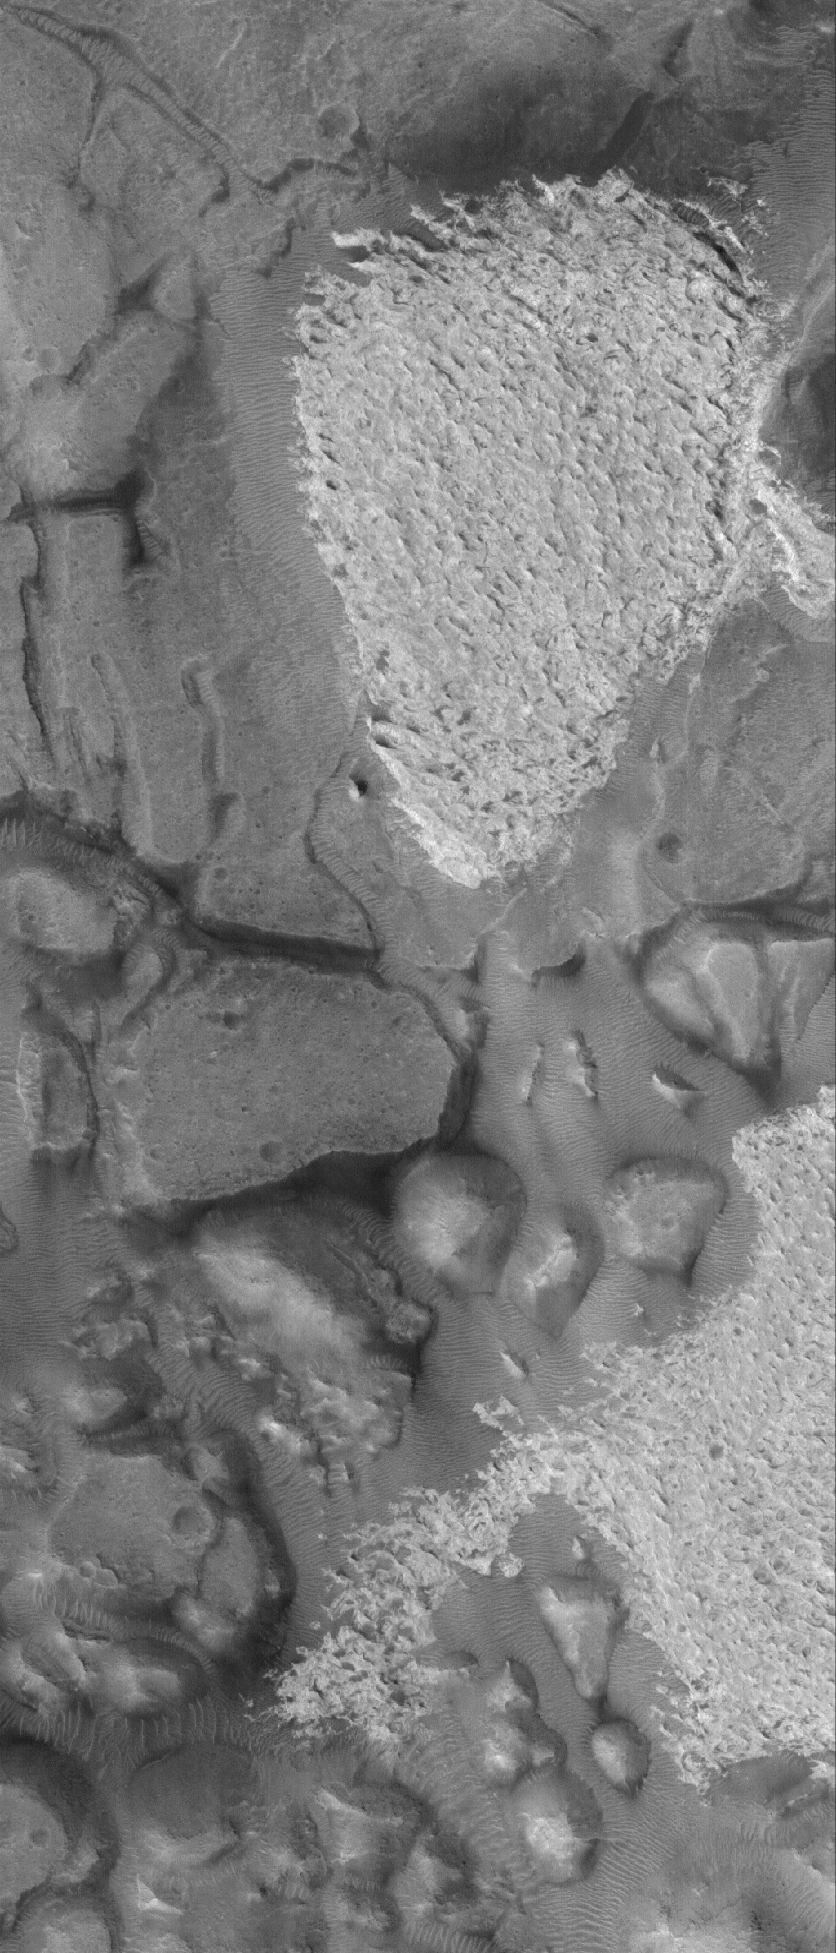

Aram Chaos Rocks

8 September 2005
This Mars Global Surveyor (MGS) Mars Orbiter Camera (MOC) image shows outcrops of light-toned, sedimentary rock among darker-toned mesas in Aram Chaos. Dark, windblown megaripples — large ripples — are also present at this location.

Location near: 3.0°N, 21.6°W
Image width: width: ~3 km (~1.9 mi)
Illumination from: lower left
Season: Northern Autumn

Credit: NASA/JPL/Malin Space Science Systems